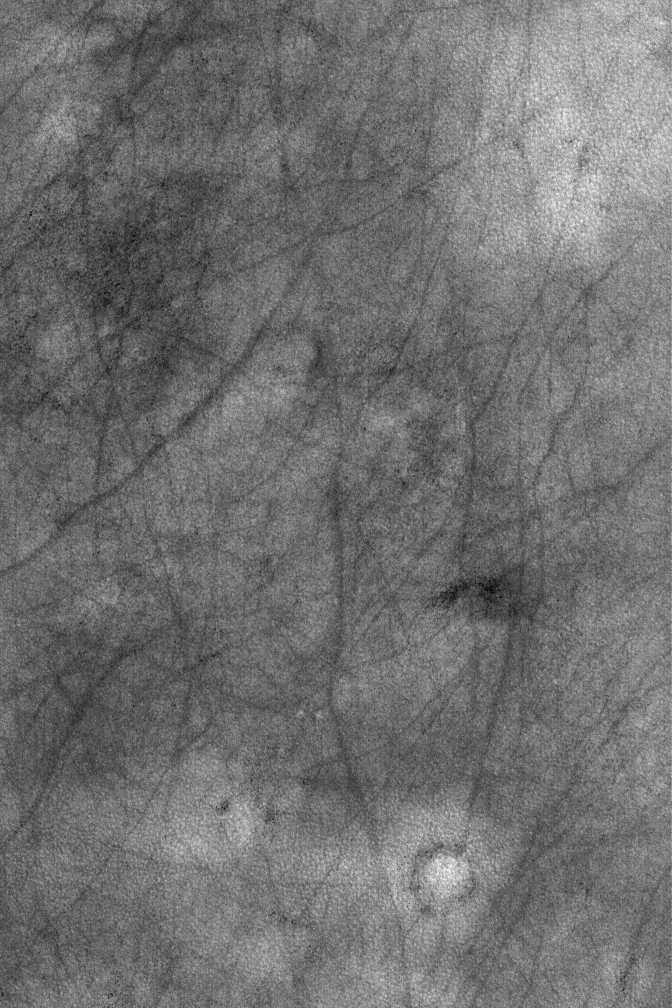

Northern Plains of Mars

22 November 2004
This Mars Global Surveyor (MGS) Mars Orbiter Camera (MOC) image shows a typical view of the martian northern plains. Thousands of square kilometers of the northern middle and polar latitudes of Mars look similar to the scene in this image. In late spring and in summer, dust devils crisscross the northern plains, leaving a variety of dark streaks. The streaks do not survive from year to year, indicating their ephemeral nature. The circular features in this image, including the prominent bright circular feature near the bottom, are the locations of buried meteor impact craters. This image is located near 58.1°N, 207.6°W, and covers an area approximately 3 km (1.9 mi) wide. Sunlight illuminates the scene from the lower left.

Credit: NASA/JPL/Malin Space Science Systems